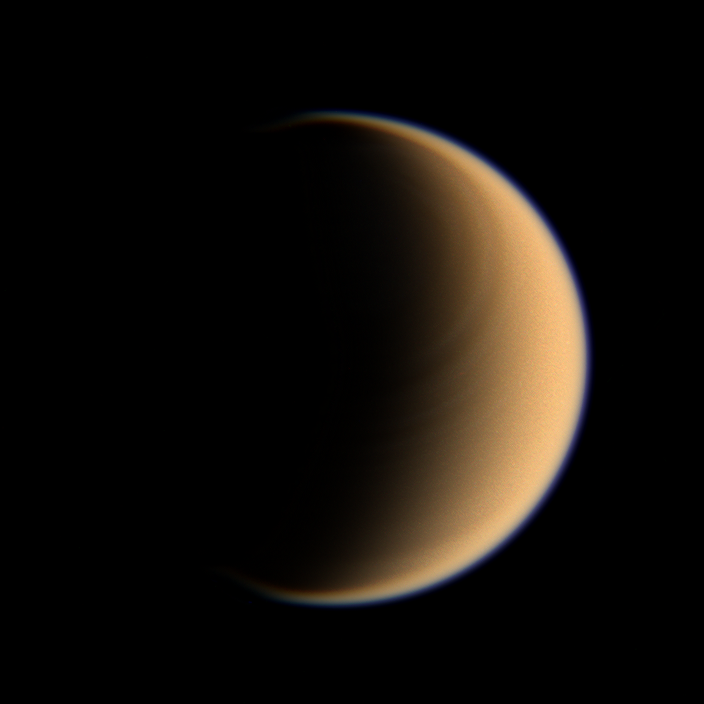

The Banded North

Looking toward high northern latitudes on Titan, the Cassini spacecraft spies a banded pattern encircling the pole. This sort of feature is what scientists expect to see in the stratosphere of Titan, where the atmosphere is superrotating, or moving around the moon faster than the moon itself rotates.

Titan is 5,150 kilometers (3,200 miles) across.

Images taken using red, green and blue spectral filters were combined to create this natural color view. The images were taken by the Cassini spacecraft wide-angle camera on Jan. 28, 2007 at a distance of approximately 196,000 kilometers (122,000 miles) from Titan. Image scale is 12 kilometers (7 miles) per pixel.

The Cassini-Huygens mission is a cooperative project of NASA, the European Space Agency and the Italian Space Agency. The Jet Propulsion Laboratory, a division of the California Institute of Technology in Pasadena, manages the mission for NASA’s Science Mission Directorate, Washington, D.C. The Cassini orbiter and its two onboard cameras were designed, developed and assembled at JPL. The imaging operations center is based at the Space Science Institute in Boulder, Colo.

Credit: NASA/JPL/Space Science Institute